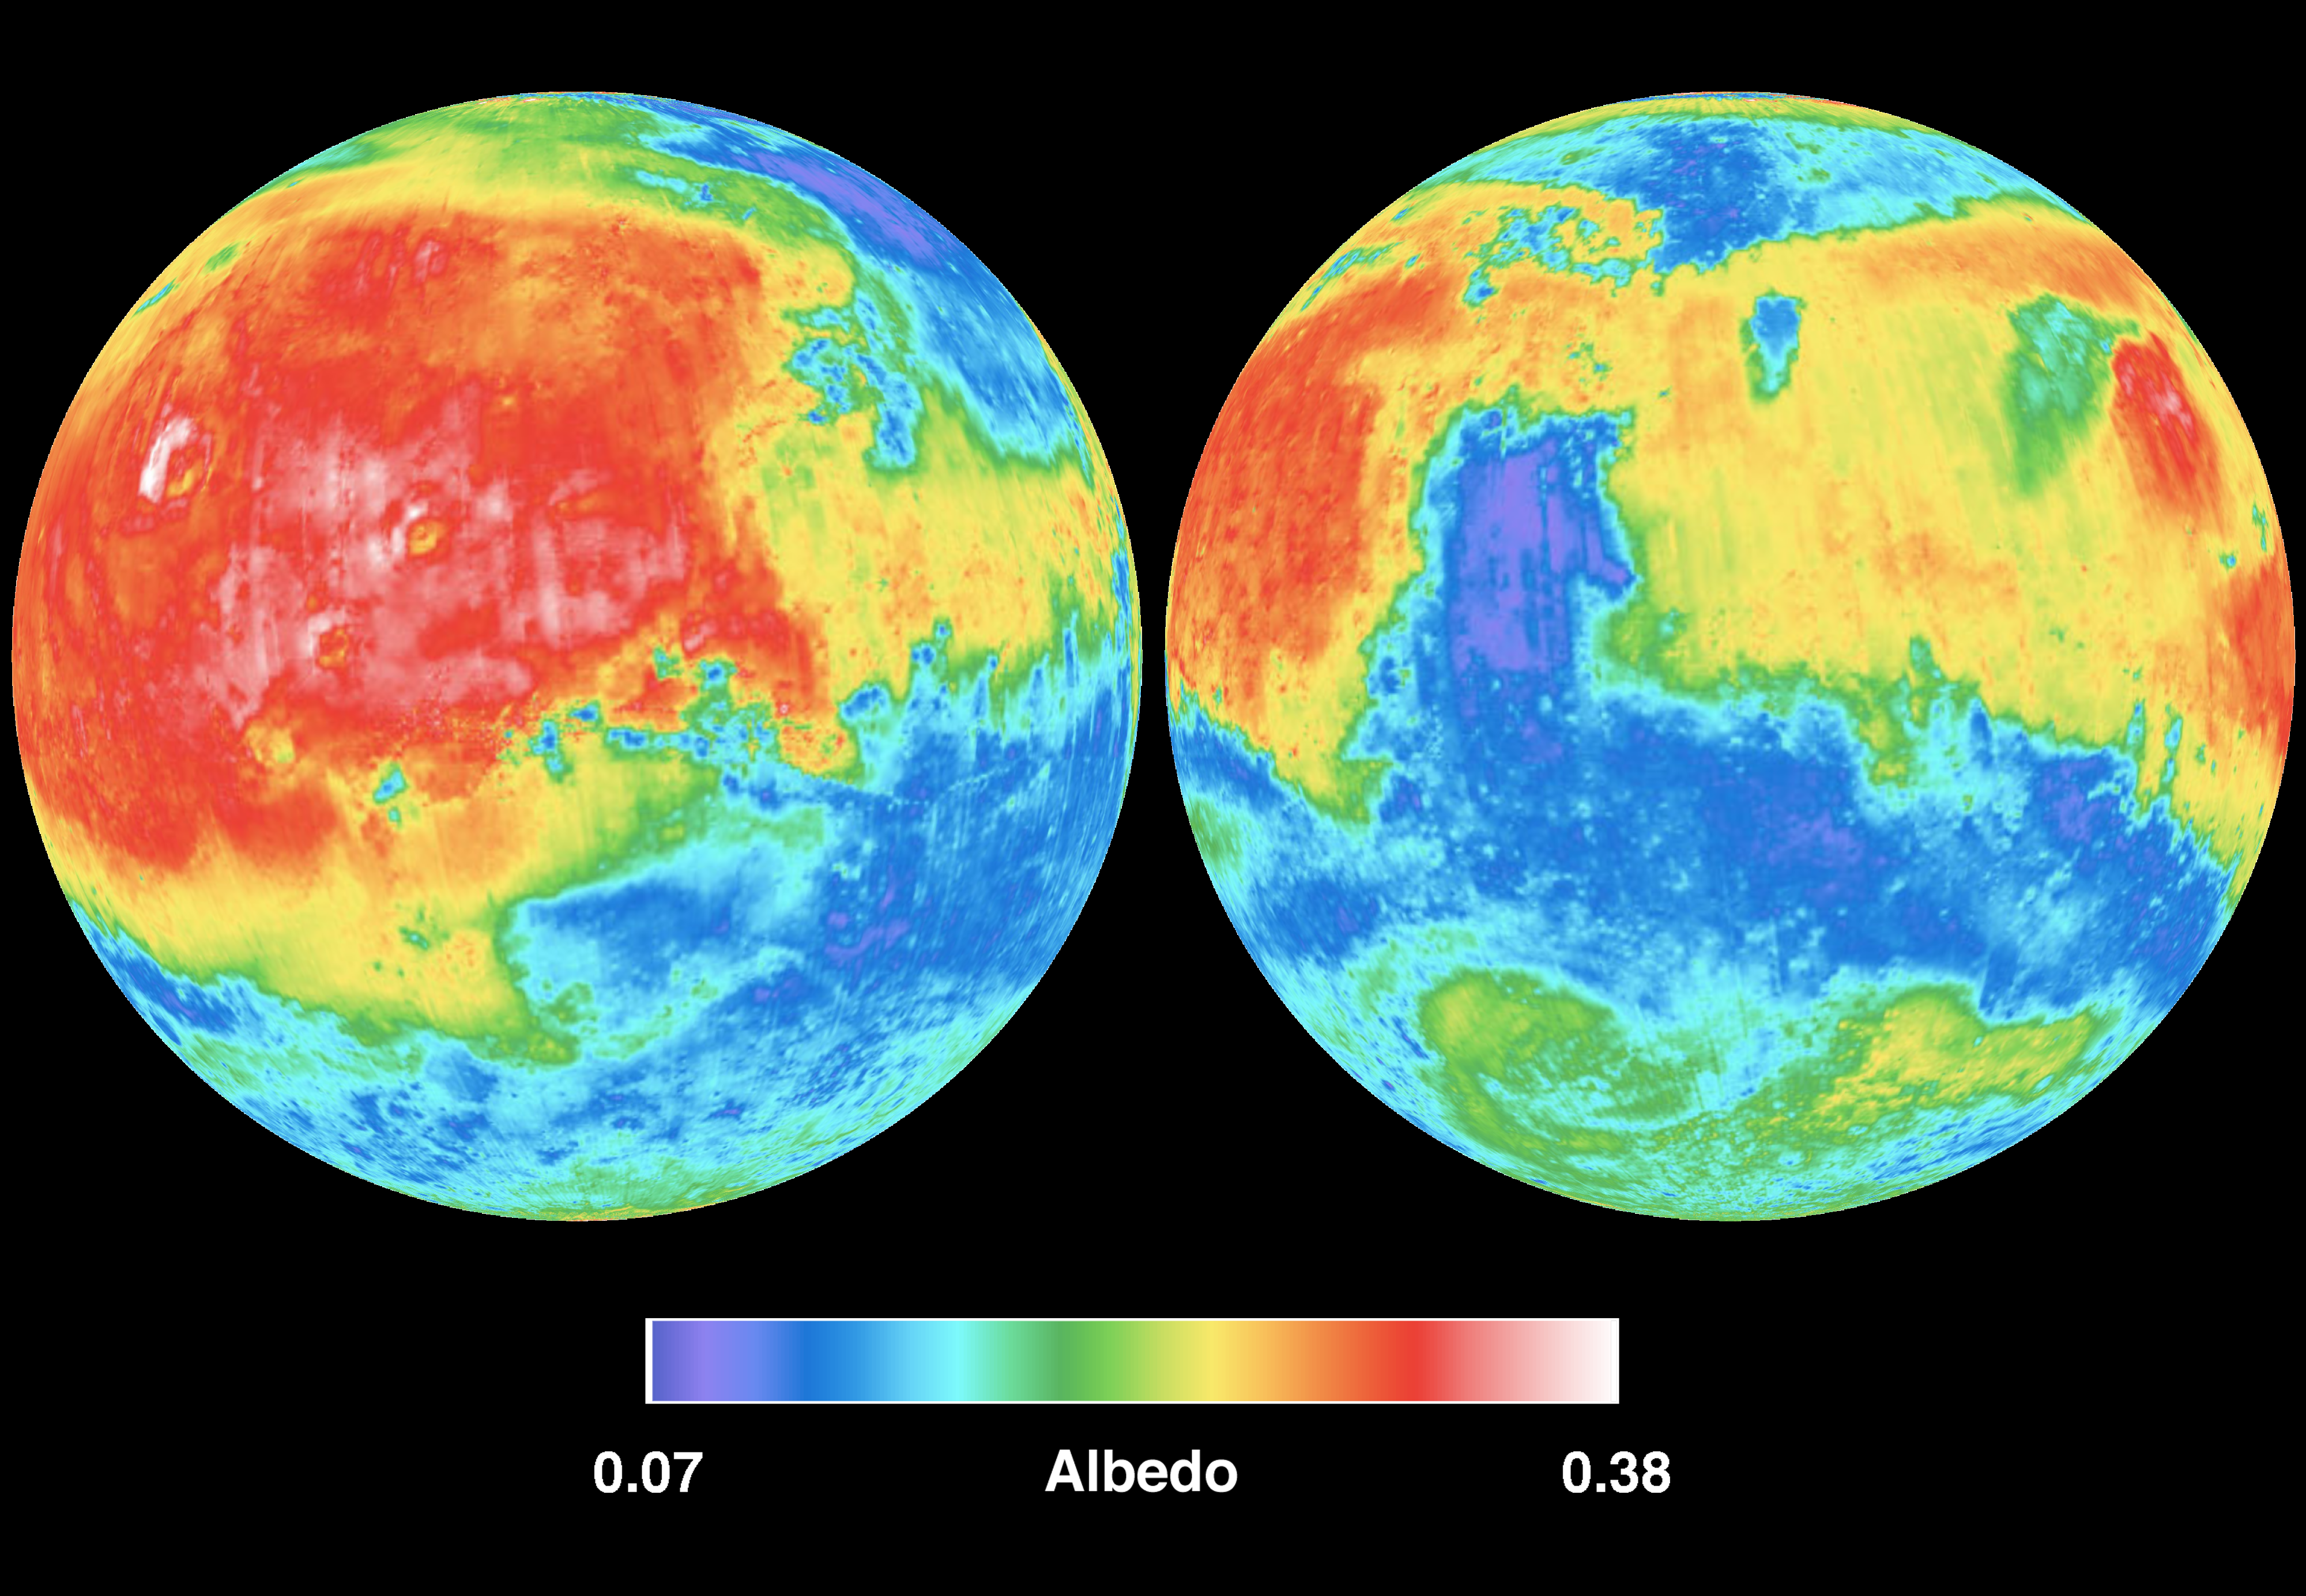

Mars Albedo

These two views of Mars are derived from the MGS Thermal Emission Spectrometer (TES) measurements of global broadband (0.3 – ~3.0 microns) visible and near-infrared reflectance, also known as albedo. The range of colors are in dimensionless units. The values are the ratio of the amount of electromagnetic energy reflected by the surface to the amount of energy incident upon it from the sun (larger values are brighter surfaces).

The TES instrument was built by Santa Barbara Remote Sensing and is operated by Philip R. Christensen, of Arizona State University, Tempe, AZ.

Credit: NASA/JPL